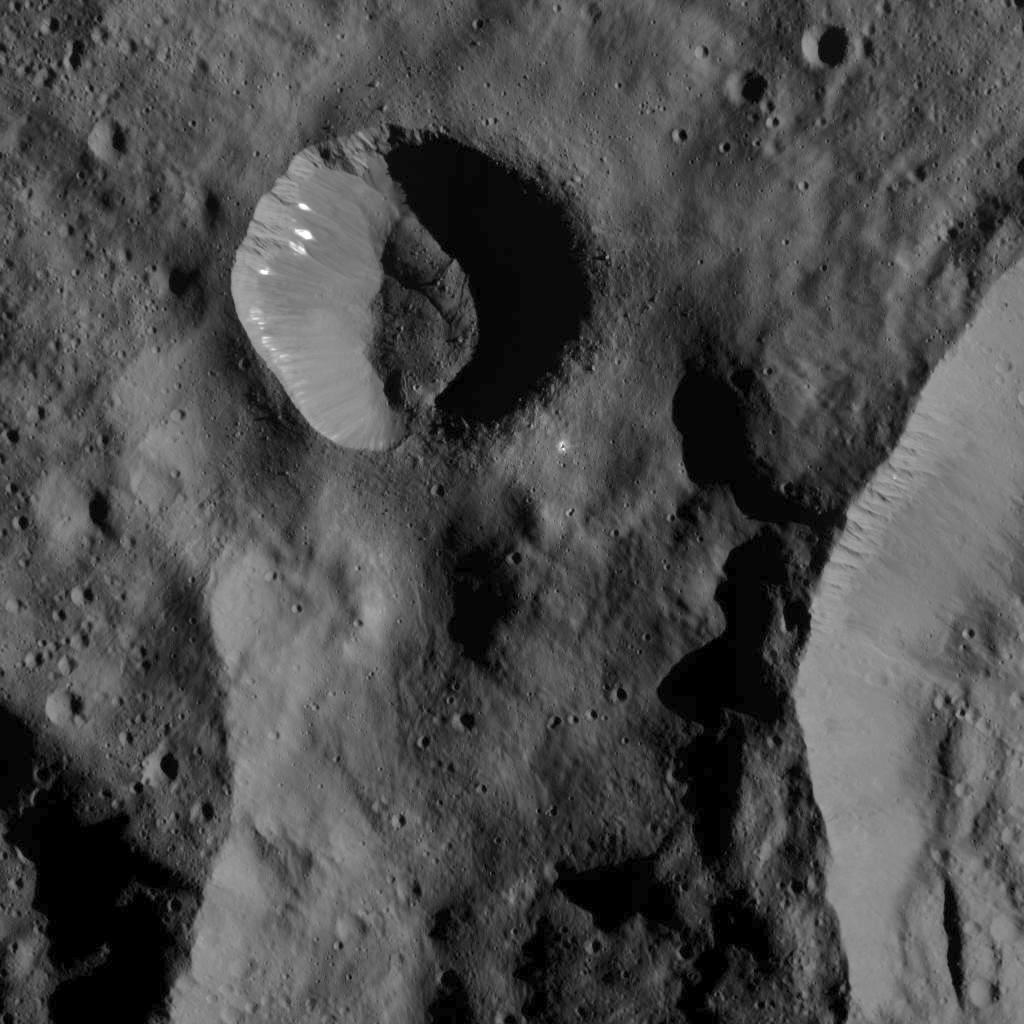

Bright Spots in Small Crater on Ceres

This image was obtained by NASA’s Dawn spacecraft on July 1, 2018 from an altitude of about 179 miles (288 kilometers).

The center of this picture is located at about 67.3 degrees south latitude and 249.1 degrees east longitude.

Dawn’s mission is managed by JPL for NASA’s Science Mission Directorate in Washington. Dawn is a project of the directorates Discovery Program, managed by NASA’s Marshall Space Flight Center in Huntsville, Alabama. JPL is responsible for overall Dawn mission science. Orbital ATK Inc., in Dulles, Virginia, designed and built the spacecraft. The German Aerospace Center, Max Planck Institute for Solar System Research, Italian Space Agency and Italian National Astrophysical Institute are international partners on the mission team.

Credit: NASA/JPL-Caltech/UCLA/MPS/DLR/IDA